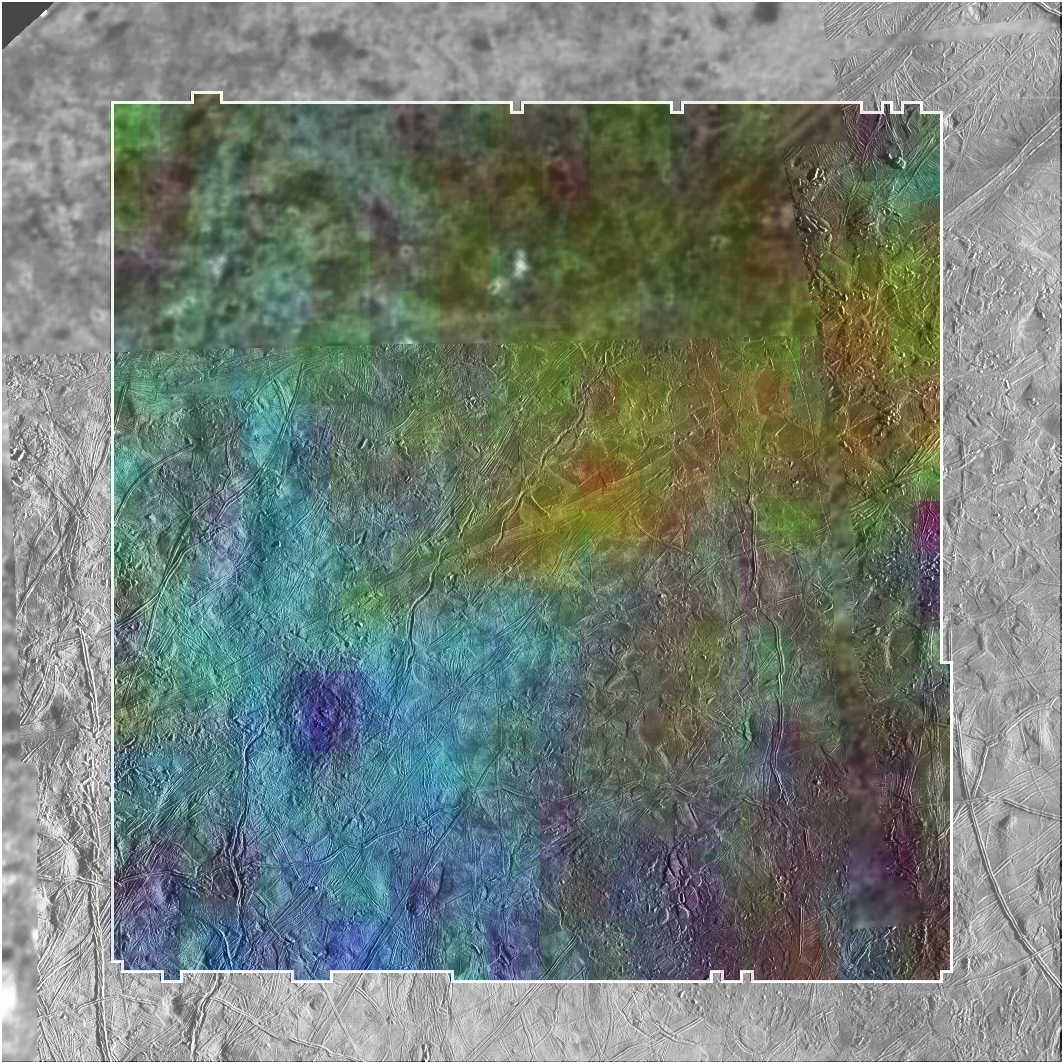

Map of Water Signatures at Europa’s Manannán Crater

Colors were mapped onto infrared data from NASA’s Galileo mission in this image revealing locations around a crater on the Jovian moon Europa called Manannán where there are signatures of water.

Manannán was created when a comet or asteroid hit the surface of Europa. The blue colors in this image indicate higher concentrations of water ice in the material thrown out of the crater during impact. Yellow and red show the locations of hydrates, chemically altered forms of water that can bind to other elements.

The background black-and-white image was taken by the Galileo solid-state imaging camera, which took images in visible light. The colors correspond to wavelengths of light that are not detectable to the human eye but were observed by Galileo’s near-infrared mapping spectrometer.

Galileo orbited Jupiter for almost eight years, concluding its mission in 2003.

Credit: NASA/JPL-Caltech/Ames/SETI